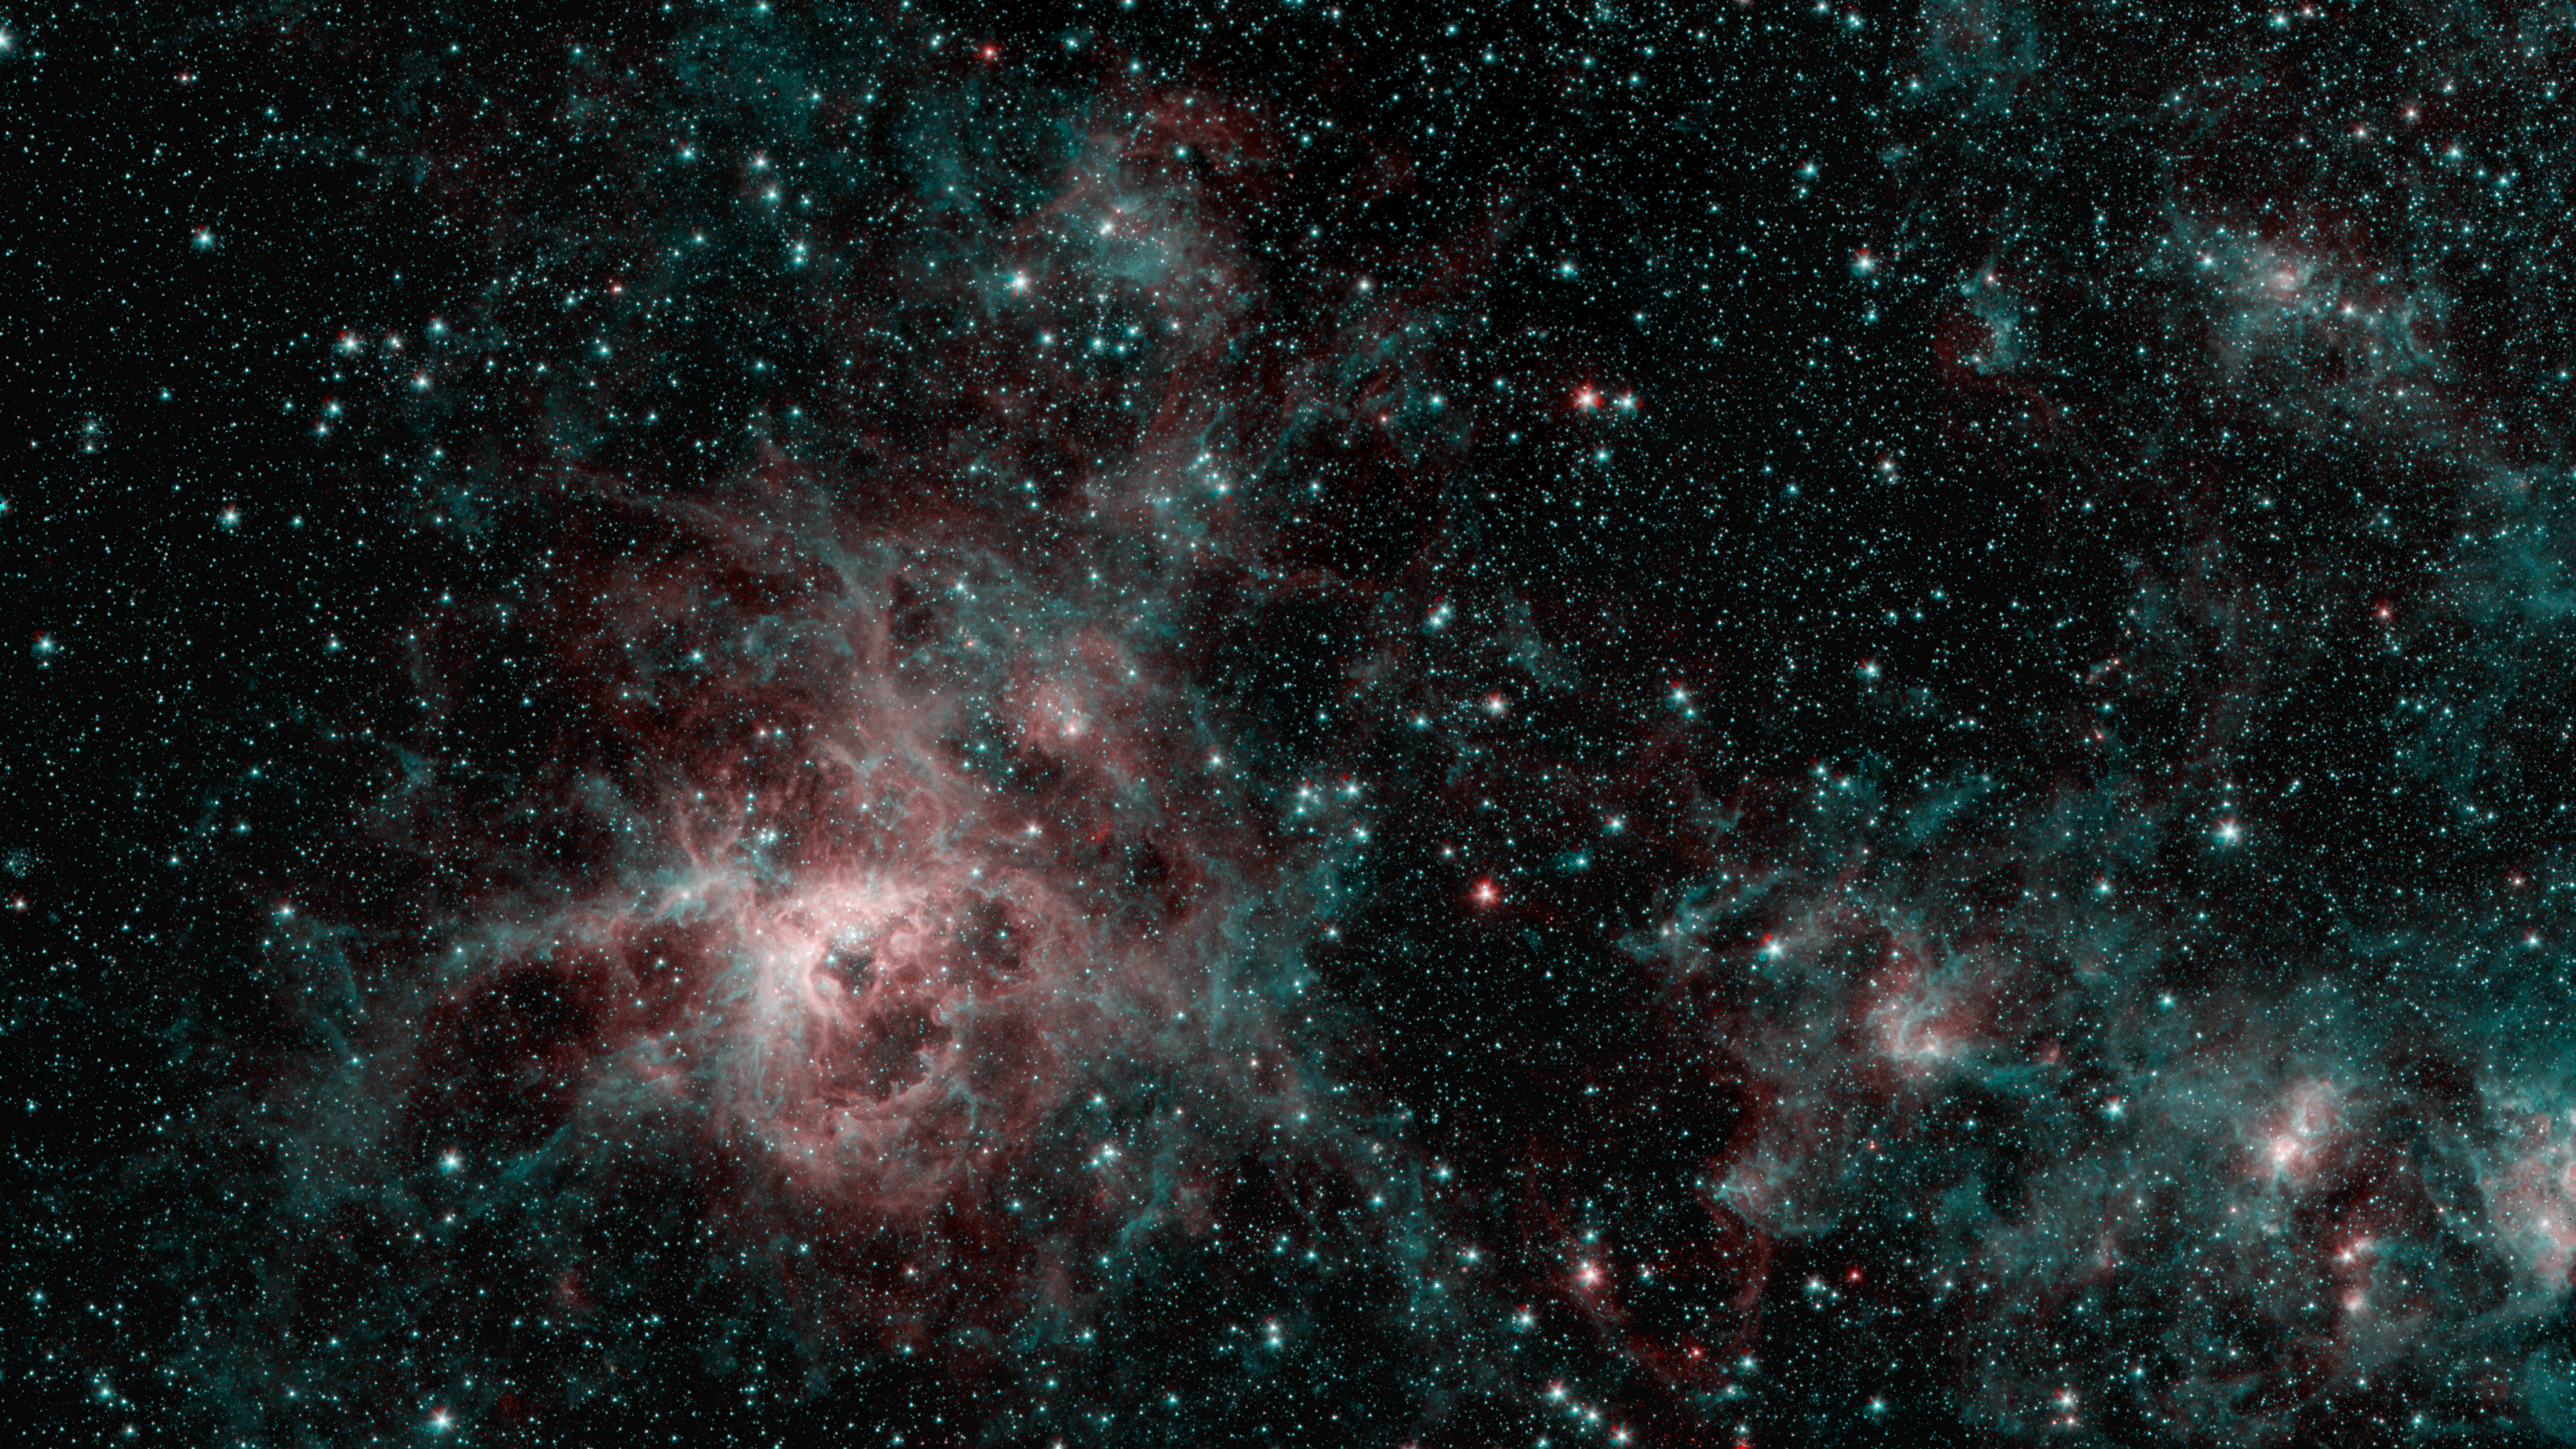

Tarantula Nebula Spitzer 2-Color Image

This image from NASA's Spitzer Space Telescope shows the Tarantula Nebula in two wavelengths of infrared light, each represented by a different color. The red color at the heart of the nebula shows the presence of particularly hot gas emitting infrared light at a wavelength of 4.5 micrometers. The blue regions are dust composed of molecules called polycyclic aromatic hydrocarbons (PAHs), which are also found in ash from coal, wood and oil fires on Earth. Regions emitting both wavelengths appear white.

NASA's Jet Propulsion Laboratory, Pasadena, Calif., manages the Spitzer Space Telescope mission for NASA's Science Mission Directorate, Washington. Science operations are conducted at the Spitzer Science Center at the California Institute of Technology, also in Pasadena. Caltech manages JPL for NASA.

Credit: NASA/JPL-Caltech